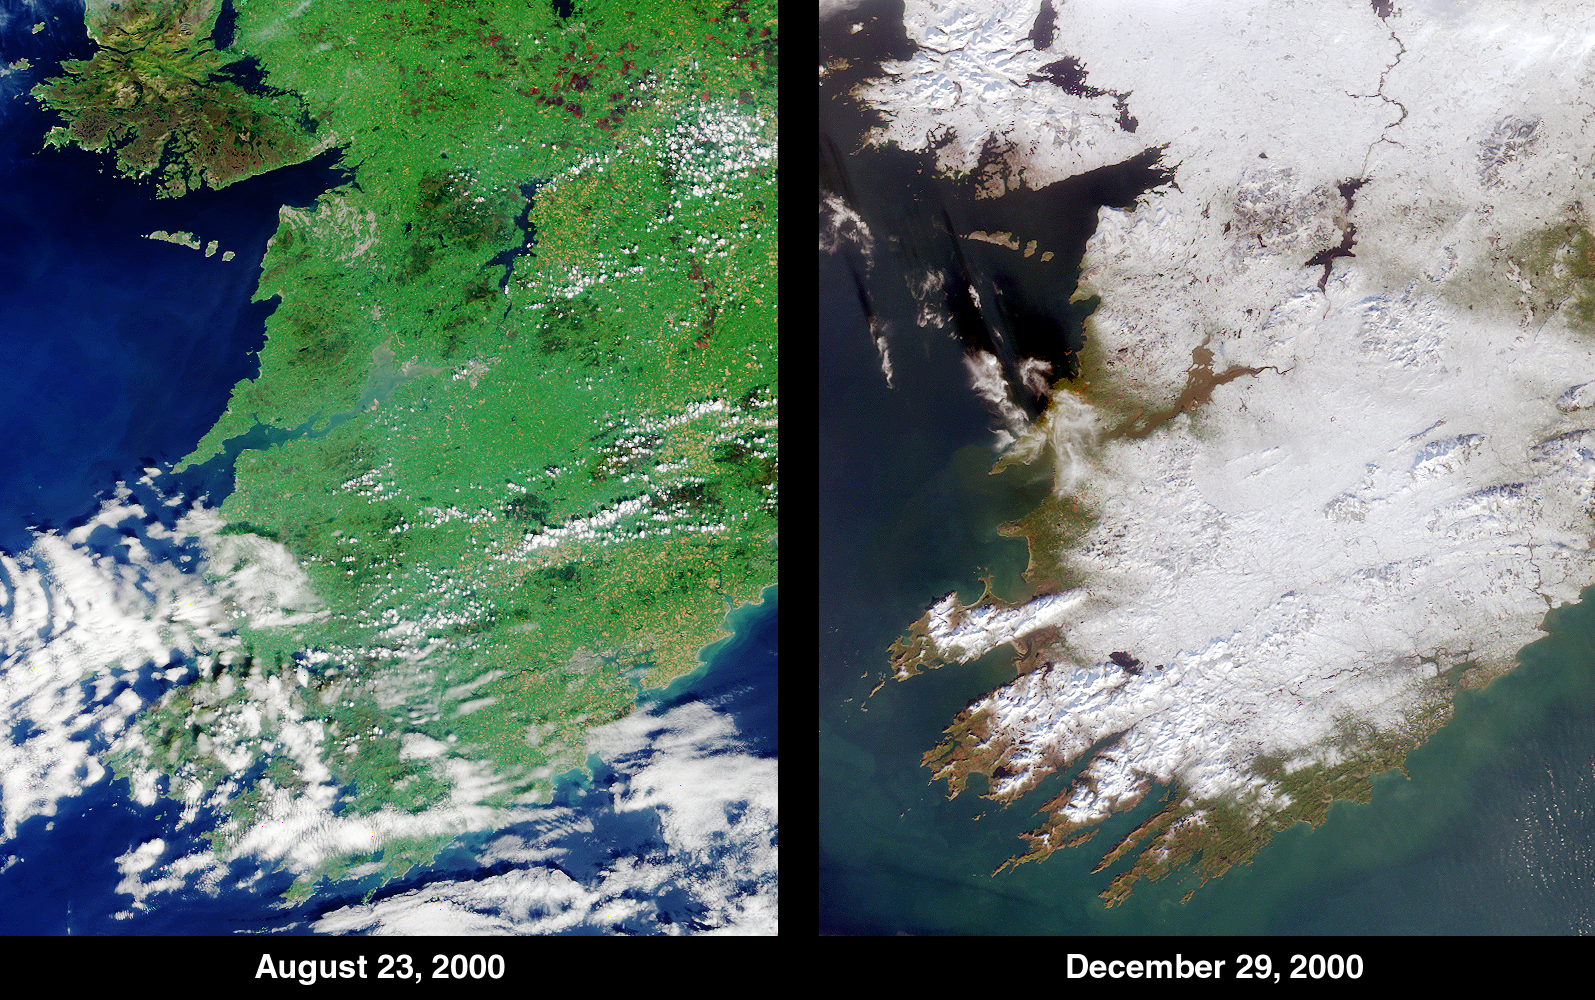

Winter Snowfall Turns an Emerald White

Ireland’s climate is normally mild due to the nearby Gulf Stream, but the waning days of 2000 saw the Emerald Isle’s green fields swathed in an uncommon blanket of white. The contrast between summer and winter is apparent in this pair of images of southwestern Ireland acquired by MISR’s vertical-viewing (nadir) camera on August 23, 2000 (left) and December 29, 2000 (right). The corresponding Terra orbit numbers are 3628 and 5492, respectively.

The year 2000 brought record-breaking weather to the British Isles. England and Wales experienced the wettest spring and autumn months since 1766. Despite being one of the warmest years in recent history, a cold snap arrived between Christmas and New Year’s Day. According to the UK Meteorological Office, the 18 centimeters (7 inches) of snow recorded at Aldergrove, Northern Ireland, on December 27-28 was the deepest daily fall since 1930.

Prominent geographical features visible in the MISR images include Galway Bay near the top left. Further south, the mouth of the River Shannon, the largest river in the British Isles, meets the Atlantic Ocean. In the lower portions of the images are the counties of Limerick, Kerry and Cork.

MISR was built and is managed by NASA’s Jet Propulsion Laboratory, Pasadena, CA, for NASA’s Office of Earth Science, Washington, DC. The Terra satellite is managed by NASA’s Goddard Space Flight Center, Greenbelt, MD. JPL is a division of the California Institute of Technology

Credit: NASA/GSFC/JPL, MISR Team